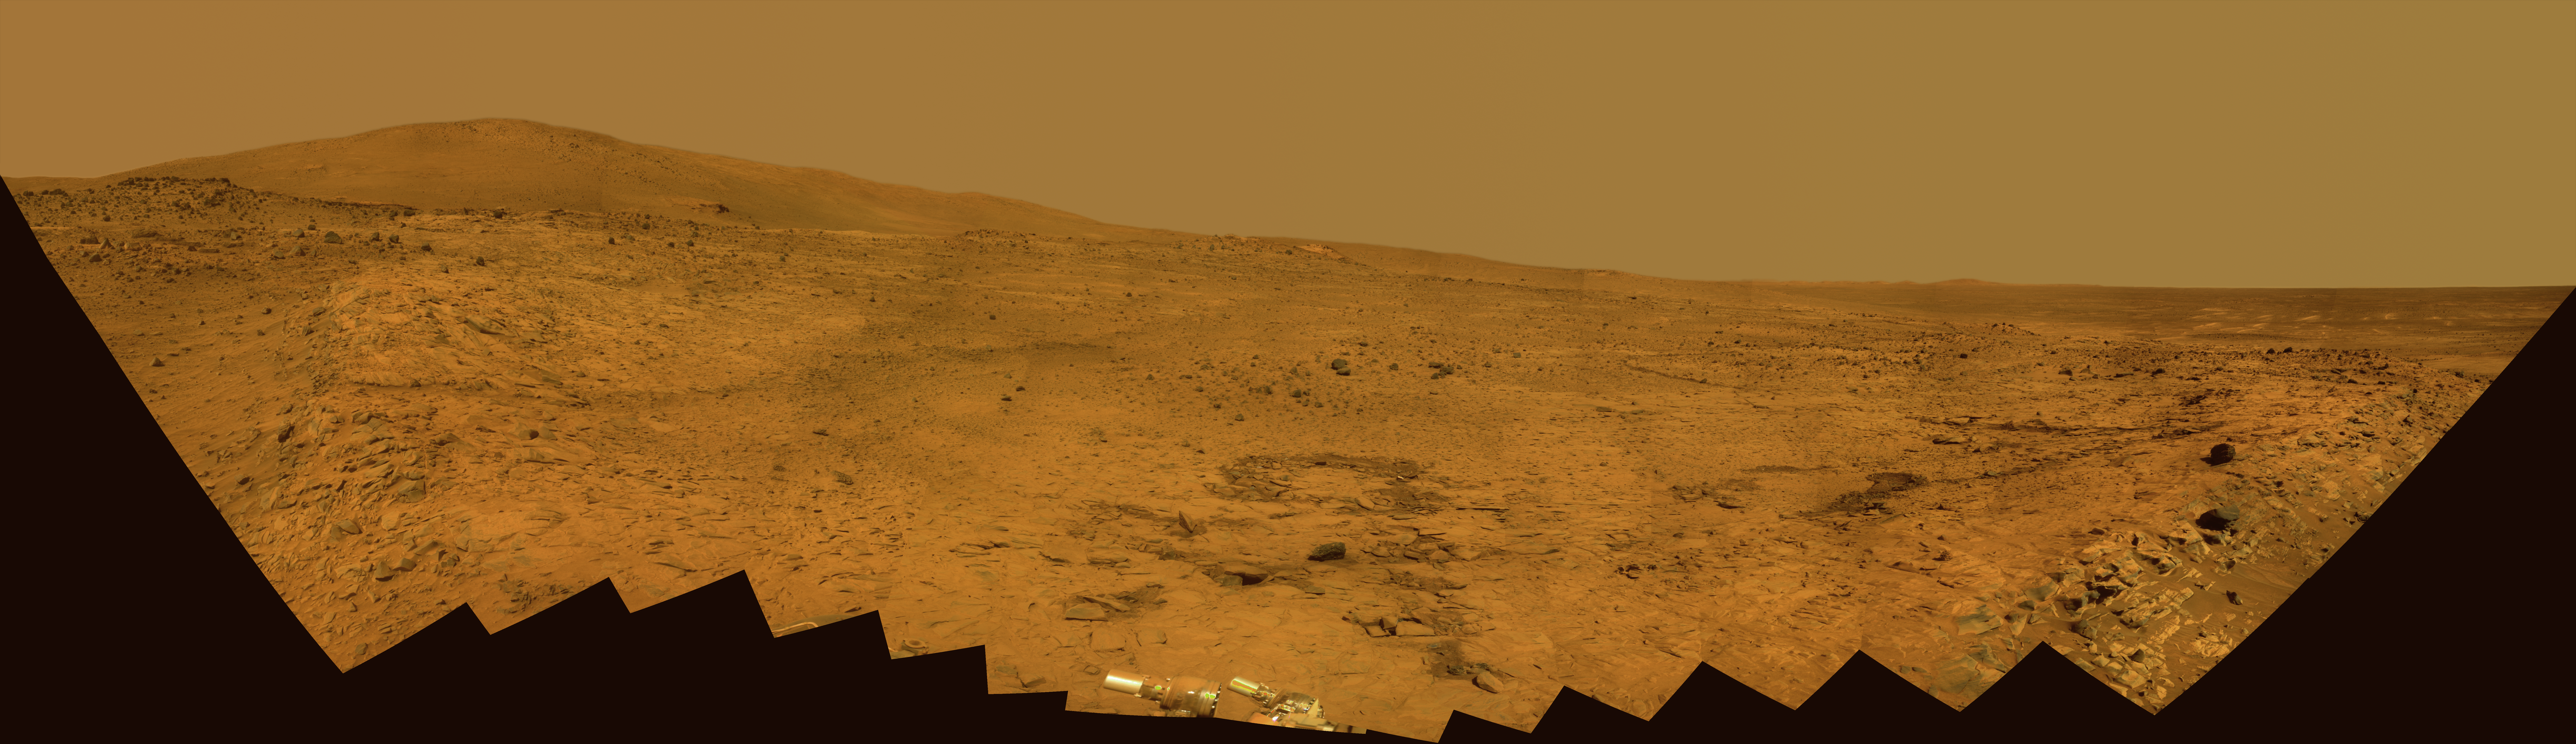

Southern Half of Spirit’s ‘Bonestell’ Panorama

This 180-degree panorama shows the southward vista from the location where Spirit is spending its third Martian winter inside Mars’ Gusev Crater. The rover’s overwintering location is on the northern edge of a low plateau informally called “Home Plate,” which is about 80 meters or 260 feet in diameter.

This view combines 168 different exposures taken with Spirit’s panoramic Camera (Pancam)—42 pointings with 4 filters at each pointing. Spirit took the first of these frames during the mission’s 1,477th Martian day, or sol, (February 28, 2008) two weeks after the rover made its last move to reach the location where it would stop driving for the winter. Solar energy at Gusev Crater is so limited during the Martian winter that Spirit does not generate enough electricity to drive, nor even enough to take many images per day. The last frame for this mosaic was taken on Sol 1599 (July 2, 2008). The rover team plans for Spirit to finish taking images for the northern half of the scene during the Martian spring.

The northwestern edge of Home Plate is visible in the right foreground. The blockier, more sharply shadowed texture there is layered sandstone whose layering is tilted inward toward the edge of the Home Plate platform. A dark rock on top of Home Plate in that area is a porous volcanic basalt unlike rocks nearby. The northeastern edge of Home Plate is visible in the left foreground. Spirit first climbed onto Home Plate on that region, in early 2006.

Rover tracks from driving by Spirit are visible on Home plate in the center and right of the image. These were made during Spirit’s second exploration on top of the plateau, which began when Spirit climbed onto the southern edge of Home Plate in September, 2007.

In the center foreground, the turret of tools at the end of Spirit’s robotic arm appears in duplicate because the arm was repositioned between the days when the images making up that part of the mosaic were taken.

On the horizon, the highest point is “McCool Hill.” This is one of the seven larger hills in the Columbia Hills range. Home Plate is in the inner basin of the range, between McCool Hill to the south and “Husband Hill” to the north. To the right of McCool Hill, in the center of the image and closer to Home Plate, is a smaller hill capped with a light-toned outcrop. This hill is called “Von Braun,” and it is a possible destination the rover team has discussed for the next season of driving by Spirit, after the solar energy level increases in the Martian spring. The flat horizon in the right-hand portion of the panorama is the basaltic plain onto which Spirit landed on Jan. 4, 2004.

This is an approximate true-color, red-green-blue composite panorama generated from images taken through the Pancam’s 750-nanometer, 530-nanometer and 430-nanometer filters. This “natural color” view is the rover team’s best estimate of what the scene would look like if we were there and able to see it with our own eyes.

Credit: NASA/JPL/Cornell